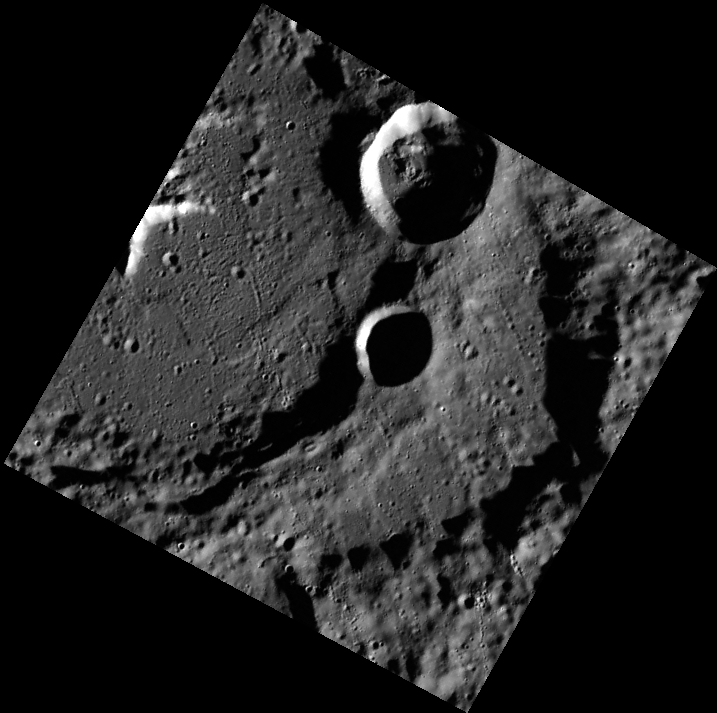

The High-Incidence Campaign

Acquiring high-incidence-angle images of Mercury’s surface is a major mapping activity in MESSENGER’s extended mission. The high-incidence campaign compliments the surface morphology base map of MESSENGER’s primary mission, which was acquired under generally more moderate incidence angles. High incidence angles, achieved when the Sun is near the horizon, result in long shadows that accentuate the small-scale topography of geologic features. The high-incidence-angle base map is being acquired with an average resolution of 200 meters/pixel.

This image is part of the high-incidence campaign and shows part of Jokai crater, a 93 km (58 mi.) diameter complex crater named for the 19th century Hungarian novelist Mor Jokai. Two smaller craters overprint the rim of Jokai. Jokai itself overprinted a similarly-sized crater, and part of the remaining older crater’s wall can be seen towards the left side of this image.

Date acquired: April 11, 2012
Image Mission Elapsed Time (MET): 242631251
Image ID: 1633957
Instrument: Wide Angle Camera (WAC) of the Mercury Dual Imaging System (MDIS)
WAC filter: 7 (748 nanometers)
Center Latitude: 71.3°
Center Longitude: 224.0° E
Resolution: 173 meters/pixel
Scale: The small, shadowed crater at the center of the image is approximately 14 km (8.7 mi.) in diameter.
Incidence Angle: 80.4°
Emission Angle: 11.2°
Phase Angle: 69.1°

The MESSENGER spacecraft is the first ever to orbit the planet Mercury, and the spacecraft’s seven scientific instruments and radio science investigation are unraveling the history and evolution of the Solar System’s innermost planet. Visit the Why Mercury? section of this website to learn more about the key science questions that the MESSENGER mission is addressing. During the one-year primary mission, MDIS acquired 88,746 images and extensive other data sets. MESSENGER is now in a year-long extended mission, during which plans call for the acquisition of more than 80,000 additional images to support MESSENGER’s science goals.

These images are from MESSENGER, a NASA Discovery mission to conduct the first orbital study of the innermost planet, Mercury. For information regarding the use of images, see the MESSENGER image use policy.

Credit: NASA/Johns Hopkins University Applied Physics Laboratory/Carnegie Institution of Washington